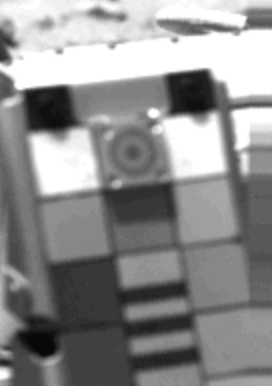

Magnetic Particles Are Found In The Martian Atmosphere

The dark bullseye pattern seen at the top of Viking l’s camera calibration chart indicates the presence of magnetic particles in the fine dust in the Martian atmosphere. A tiny magnet is mounted at that spot to catch wind-borne magnetic particles. The particles may have been tossed into the atmosphere surrounding the spacecraft at the time of landing and during the digging and delivery of the Mars soil sample by the surface sampler scoop. This picture was taken August 4.

Credit: NASA/JPL